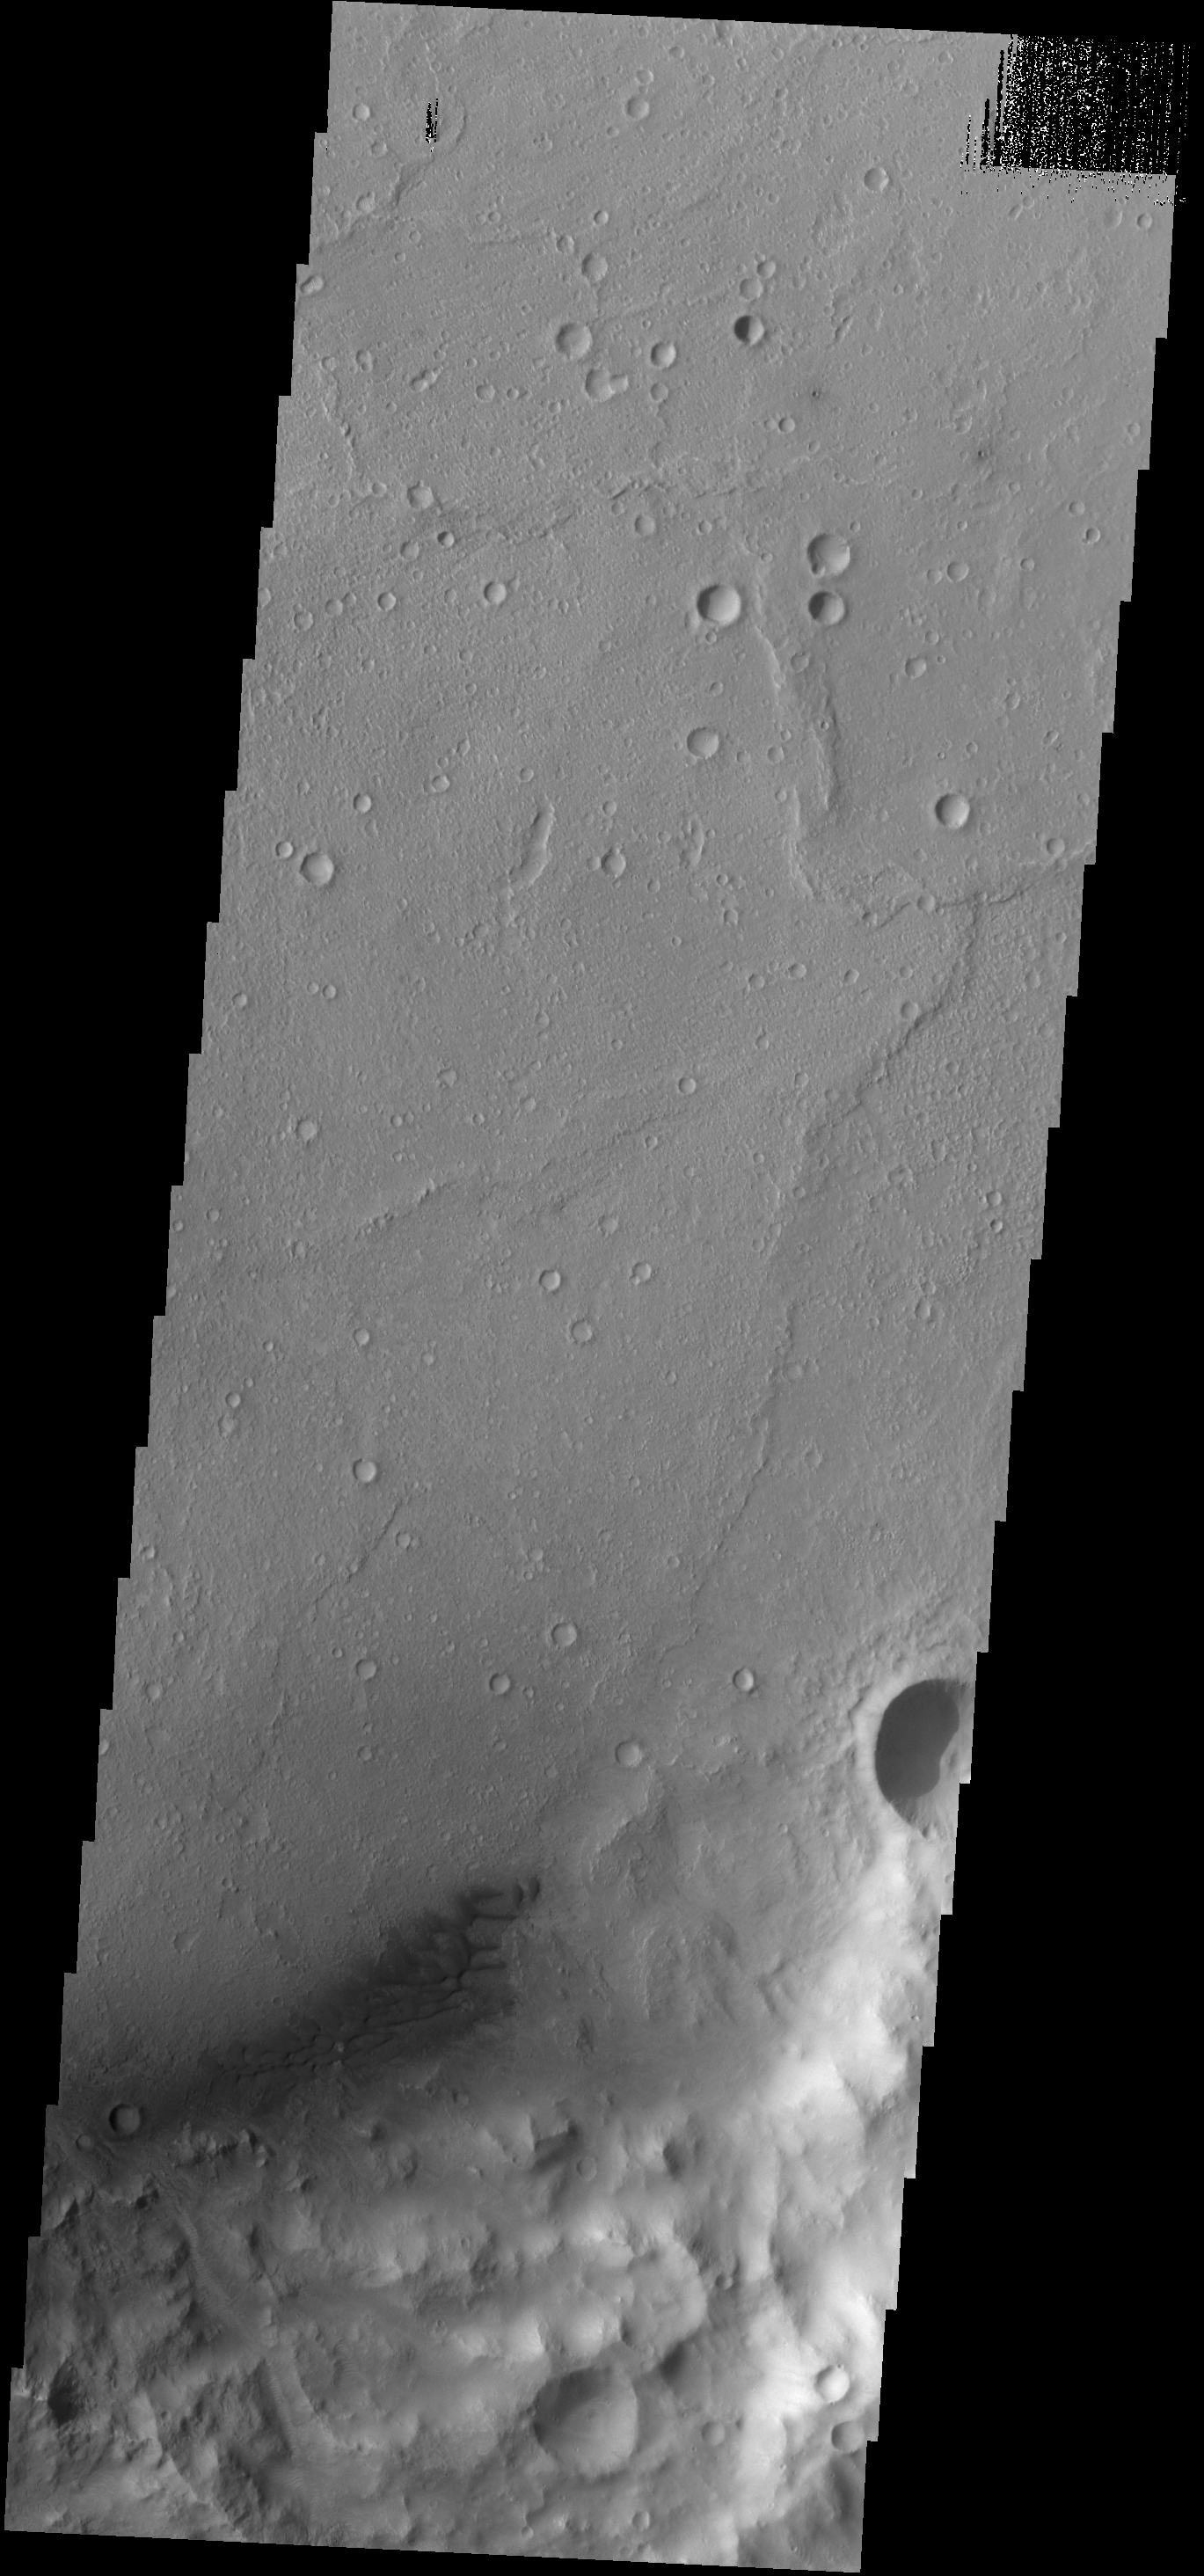

Escalante Dunes

The small, dark sand dunes at the bottom of this VIS image are located on the floor of Escalante Crater.

Credit: NASA/JPL-Caltech/ASU